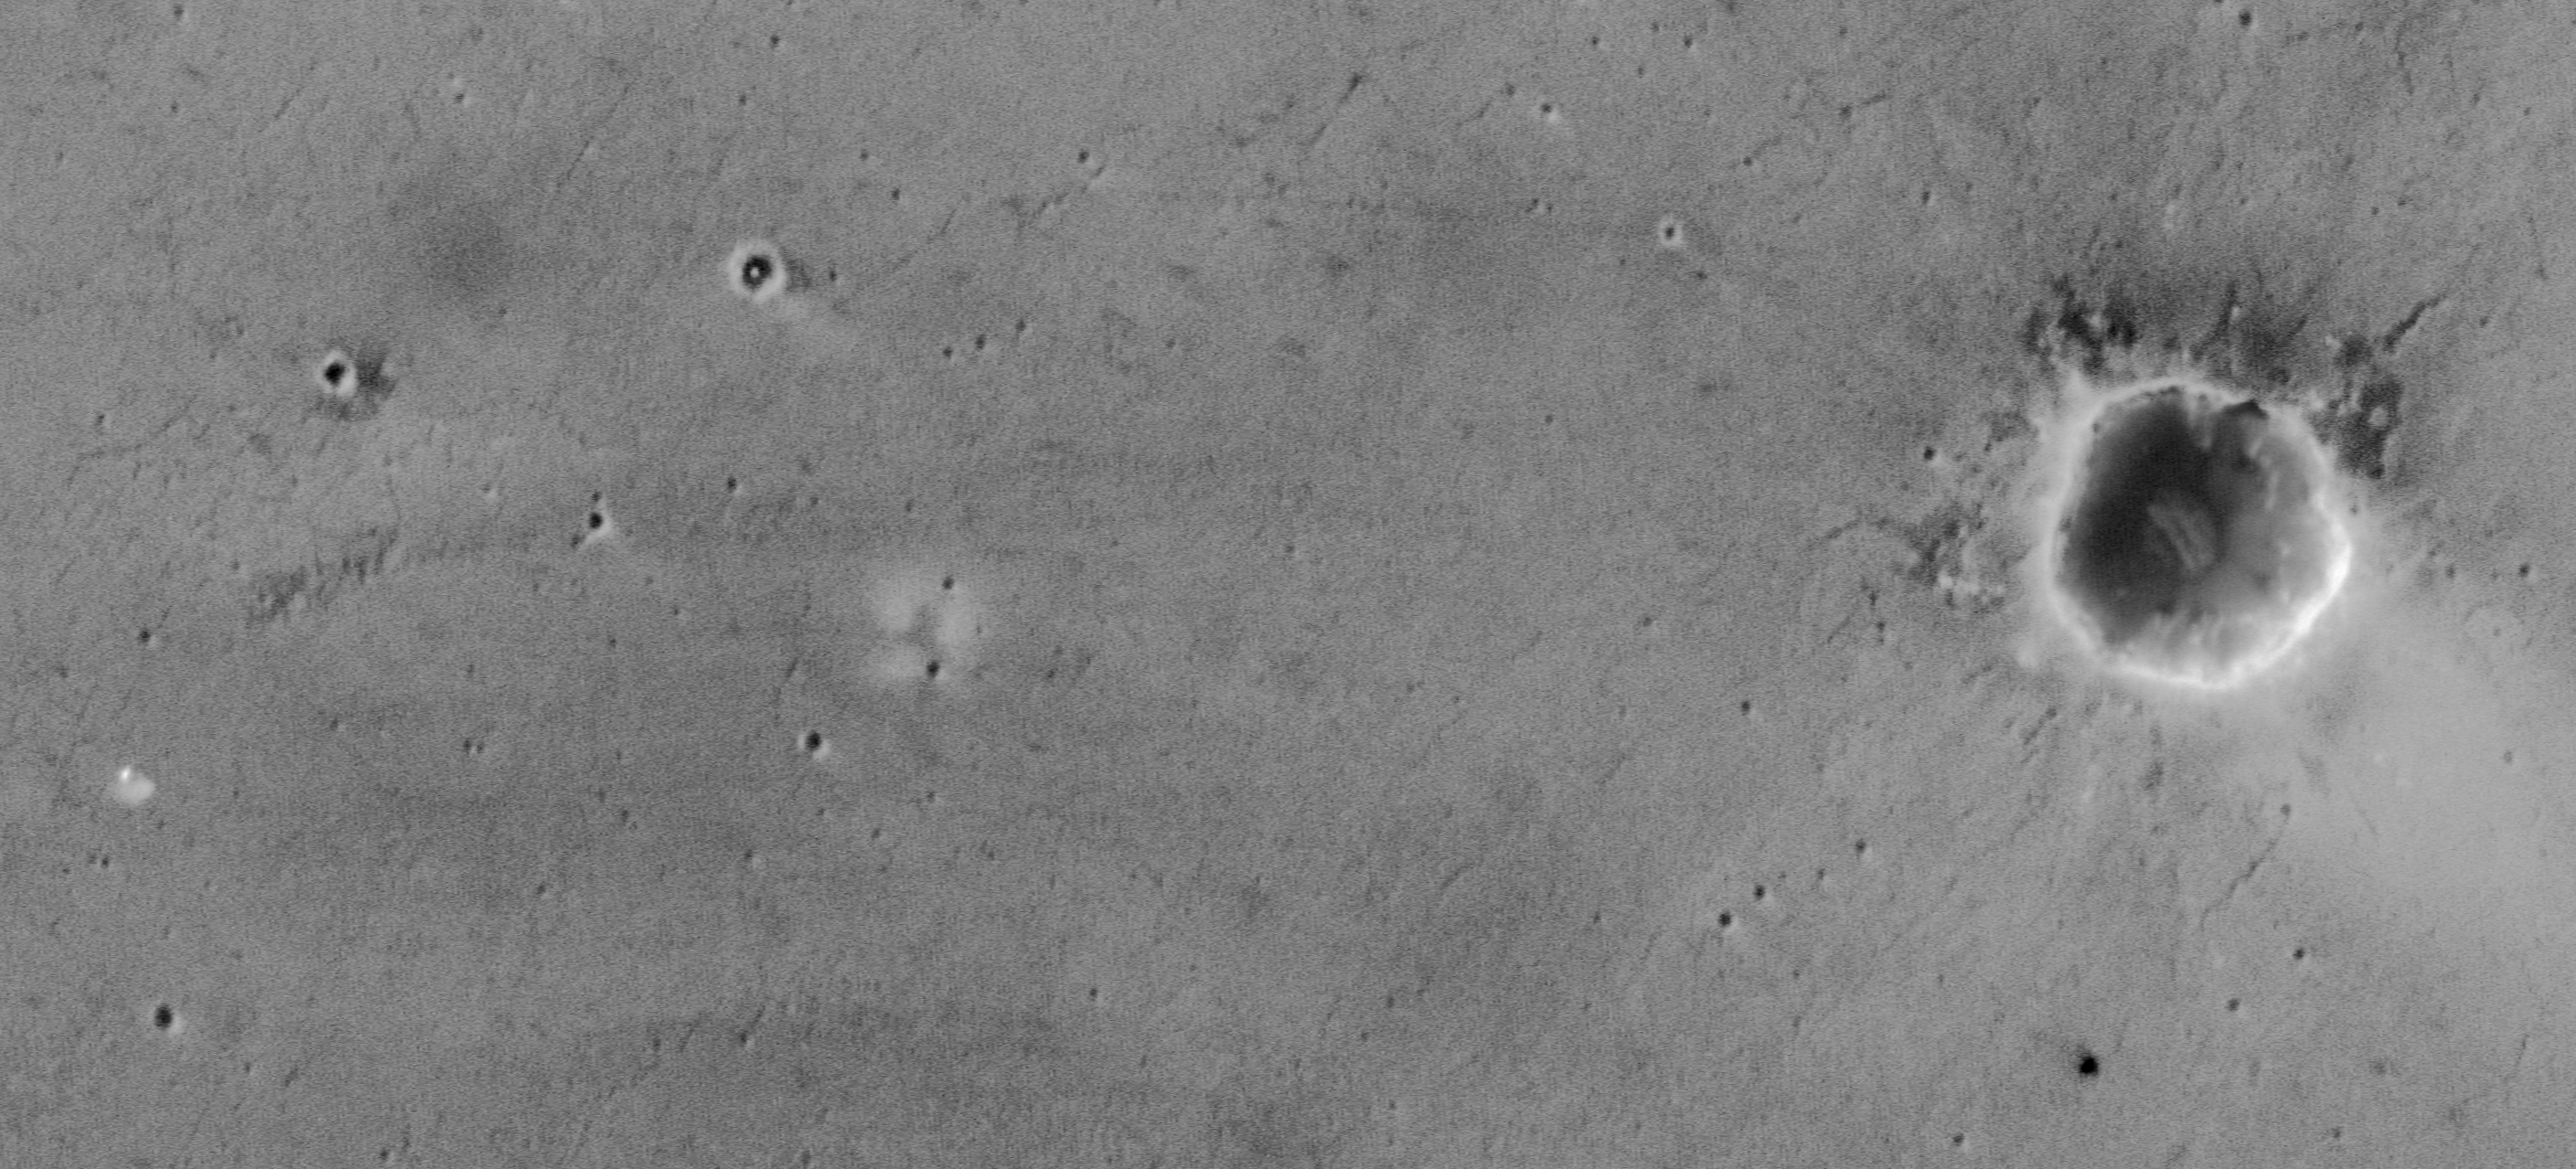

Opportunity Tracks Seen from Orbit

Figure 1

NASA’s Mars Exploration Rover Opportunity landed on the red planet a year ago. This enhanced-resolution image from the Mars Orbiter Camera on NASA’s Mars Global Surveyor orbiter is the only picture obtained thus far (by Jan. 24, 2005) that shows the tracks made by Opportunity.

The image was acquired on April 26, 2004, during Opportunity’s 91st martian day, or sol. That was the first day of Opportunity’s extended mission, and the rover had recently completed exploration of small “Fram Crater” on the route from its landing site toward “Endurance Crater,” where it would eventually spend six months. The rover itself can be seen in this image — an amazing accomplishment, considering that the orbiter was nearly 400 kilometers (nearly 250 miles) away at the time! Also visible and labeled on this image are the spacecraft’s lander, backshell, parachute and heat shield, plus effects of its landing rockets.

The camera captured this image with use of a technique called compensated pitch and roll targeted observation. In this method, the entire spacecraft rolls as it passes over the target area so the camera can scan in a way that sees details at three times higher resolution than the camera’s normal high-resolution capability.

The tracks made by Opportunity on the sandy surface of Meridiani Planum are not quite as visible from orbit as are the tracks made in Gusev Crater by the other Mars Exploration Rover, Spirit. A dustier surface at the Spirit site increases contrast between the tracks and the surrounding surfaces. Indeed, some parts of the track made by Opportunity are not visible in this image. Sunlight illuminates the scene from the left. North is toward the top of the image. The 100-meter scale bar is 109 yards long.

Credit: NASA/JPL/Malin Space Science Systems